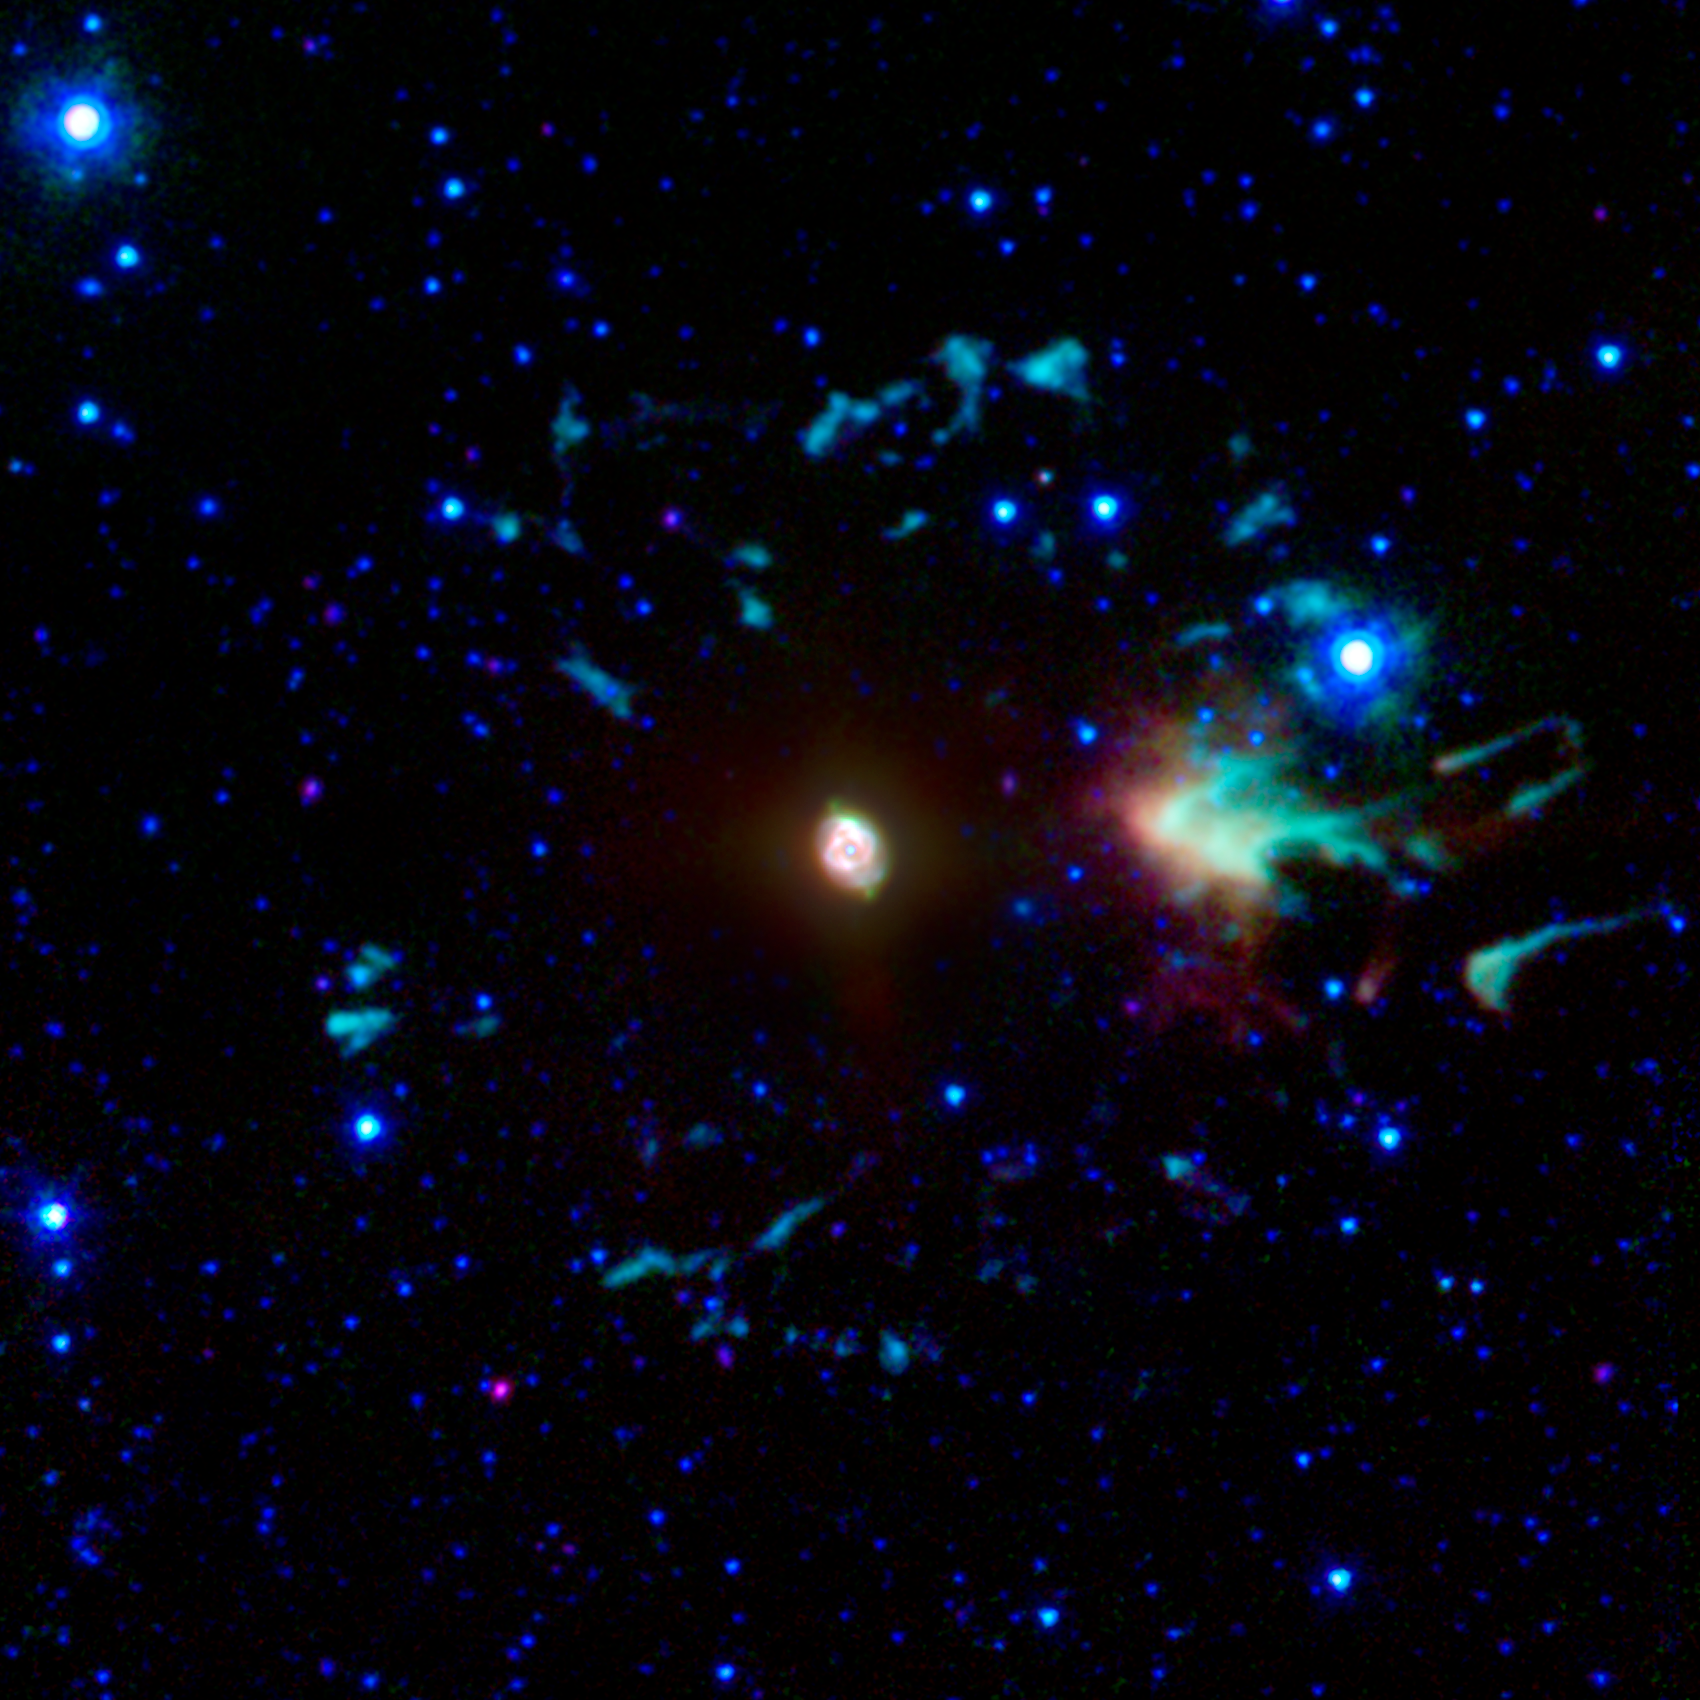

'Cat's Eye' Planetary Nebula

The "Cat's Eye" nebula, or NGC 6543, is a well-studied example of a "planetary nebula." Such objects are the glowing remnants of dust and gas expelled from moderate-sized stars during their last stages of life. Our own sun will generate such a nebula in about five billion years.

NASA's Spitzer Space Telescope has studied many such planetary nebulae in infrared light, including a variety of more distant ones, which have helped scientists identify a population of carbon-bearing stars near our galaxy's center.

The infrared emission from the Cat's Eye is generated by a variety of elements and molecules. The bright inner region of this nebula shows a complex structure reminiscent of a feline eye. Outside this compact region lies a series of other structures representing material that was ejected slightly earlier in the central star's life, when it was a giant star.

The image is a composite of data from Spitzer's infrared array camera. Light with a wavelength of 3.6 microns is rendered as blue, 5.8 microns is displayed as green and 8.0 microns is represented in red. The brightness of the central area has been greatly reduced to make it possible to maintain its visibility while enhancing the brightness of the much fainter outer features. Overall colors have been enhanced to better show slight variations in hue.

Credit: NASA/JPL-Caltech/J. Hora (Harvard-Smithsonian CfA)